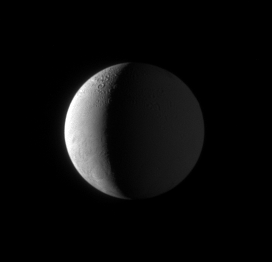

On Approach to Enceladus

The Cassini spacecraft acquired this view 15 hours before closest approach to Enceladus as the spacecraft dove toward its thrilling March 2008 encounter with the ice-particle-spewing moon. The cratered terrain of the north is seen at top, and is even dimly visible on the moon’s night side, which is lit by reflected sunlight coming from Saturn.

North on Enceladus (505 kilometers, or 314 miles across) is up and rotated 22 degrees to the left. The north pole is tilted slightly toward Cassini.

The image was taken in visible green light with the Cassini spacecraft narrow-angle camera on March 12, 2008. The view was acquired at a distance of approximately 612,000 kilometers (380,000 miles) from Enceladus and at a Sun-Enceladus-spacecraft, or phase, angle of 114 degrees. Image scale is 4 kilometers (2 miles) per pixel.

The Cassini-Huygens mission is a cooperative project of NASA, the European Space Agency and the Italian Space Agency. The Jet Propulsion Laboratory, a division of the California Institute of Technology in Pasadena, manages the mission for NASA’s Science Mission Directorate, Washington, D.C. The Cassini orbiter and its two onboard cameras were designed, developed and assembled at JPL. The imaging operations center is based at the Space Science Institute in Boulder, Colo.

Credit: NASA/JPL/Space Science Institute